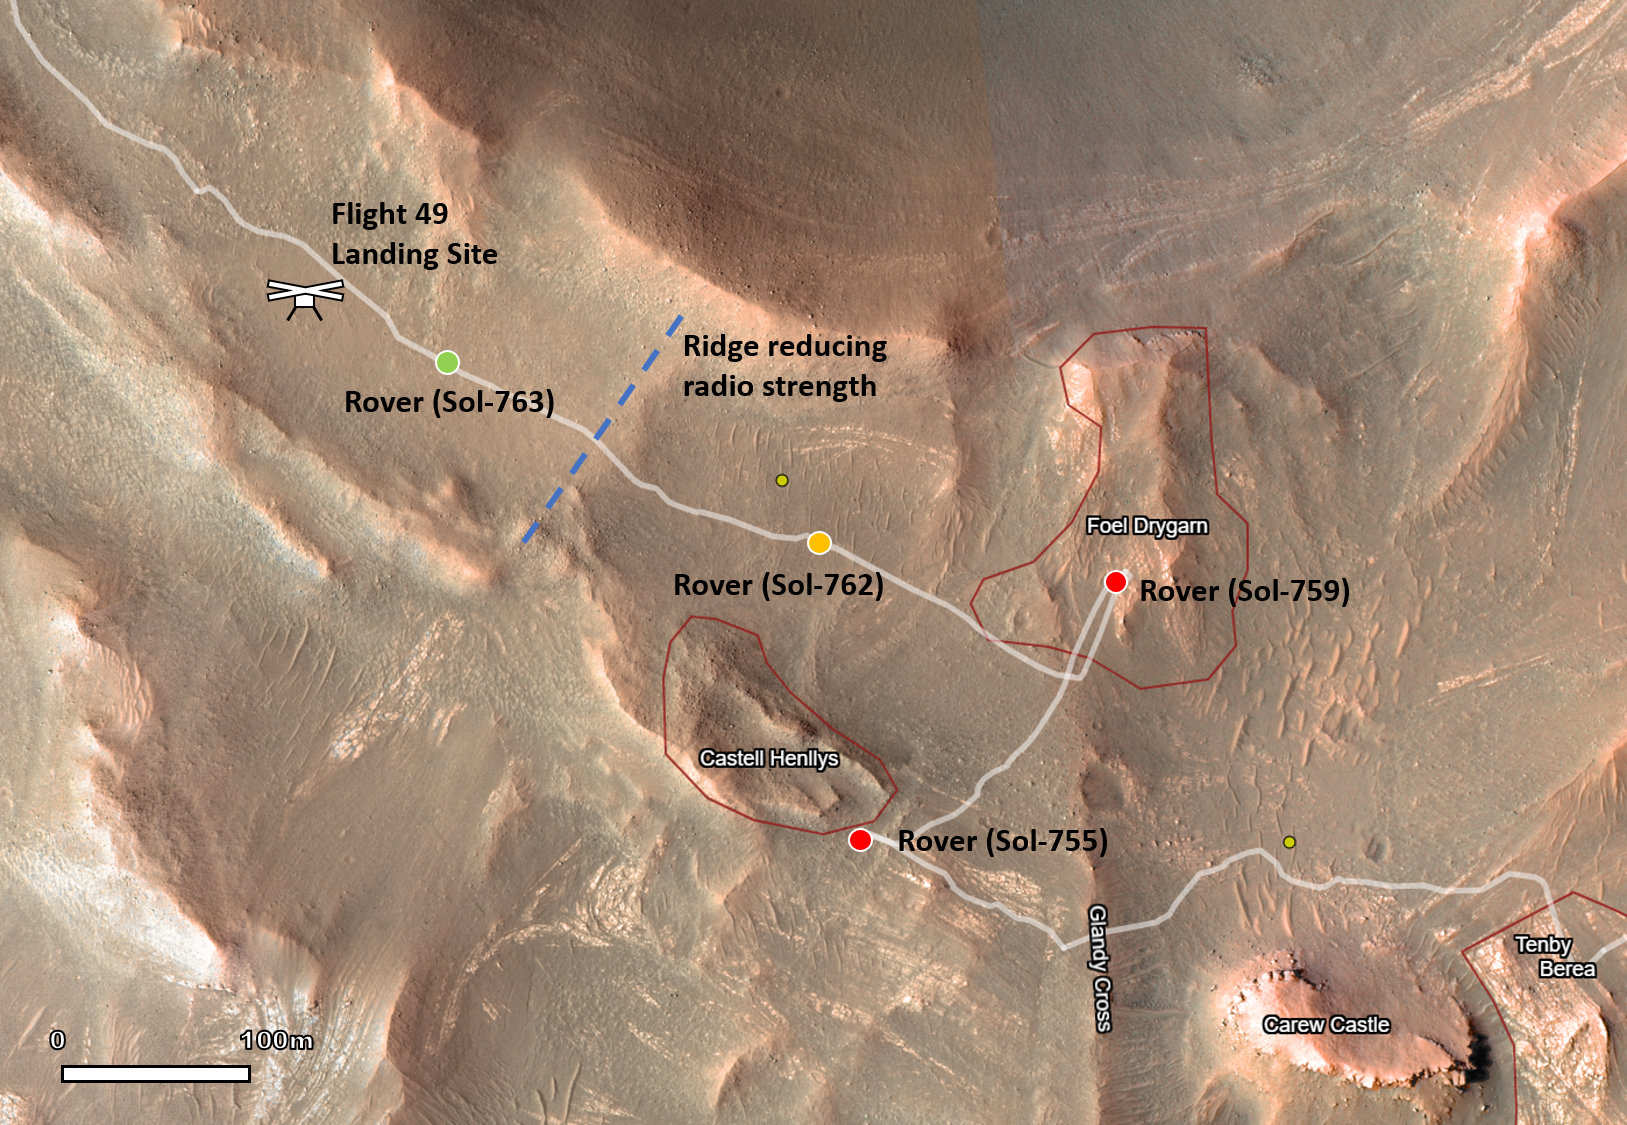

Leading Up to Flight 50

This map shows the locations of NASA’s Perseverance Mars rover and its Ingenuity Mars Helicopter in the sols (Martian days) leading up to the helicopter’s 50th flight. The helicopter icon can be seen in the upper left. The rover is shown with a red dot in places where communications with the helicopter were impossible. The rover is shown with a yellow dot at its location when the Flight 50 prep sequence was transferred from rover to helicopter. The rover is shown with a green dot at its nearest point to the helicopter before Flight 50 was executed.

Ingenuity’s 49th flight occurred on April 2, 2023, the 752nd Martian day, or sol, of the rover’s mission. The 50th flight occurred April 13, 2023, the 763rd Martian sol of the mission.

NASA’s Jet Propulsion Laboratory, which is managed for the agency by Caltech in Pasadena, California, built and manages operations of the Perseverance rover.

The Ingenuity Mars Helicopter was built by JPL, which manages the project for NASA Headquarters. It is supported by NASA’s Science Mission Directorate. NASA’s Ames Research Center in California’s Silicon Valley and NASA’s Langley Research Center in Hampton, Virginia, provided significant flight performance analysis and technical assistance during Ingenuity’s development. AeroVironment Inc., Qualcomm, and SolAero also provided design assistance and major vehicle components. Lockheed Martin Space designed and manufactured the Mars Helicopter Delivery System.

Credit: NASA/JPL-Caltech